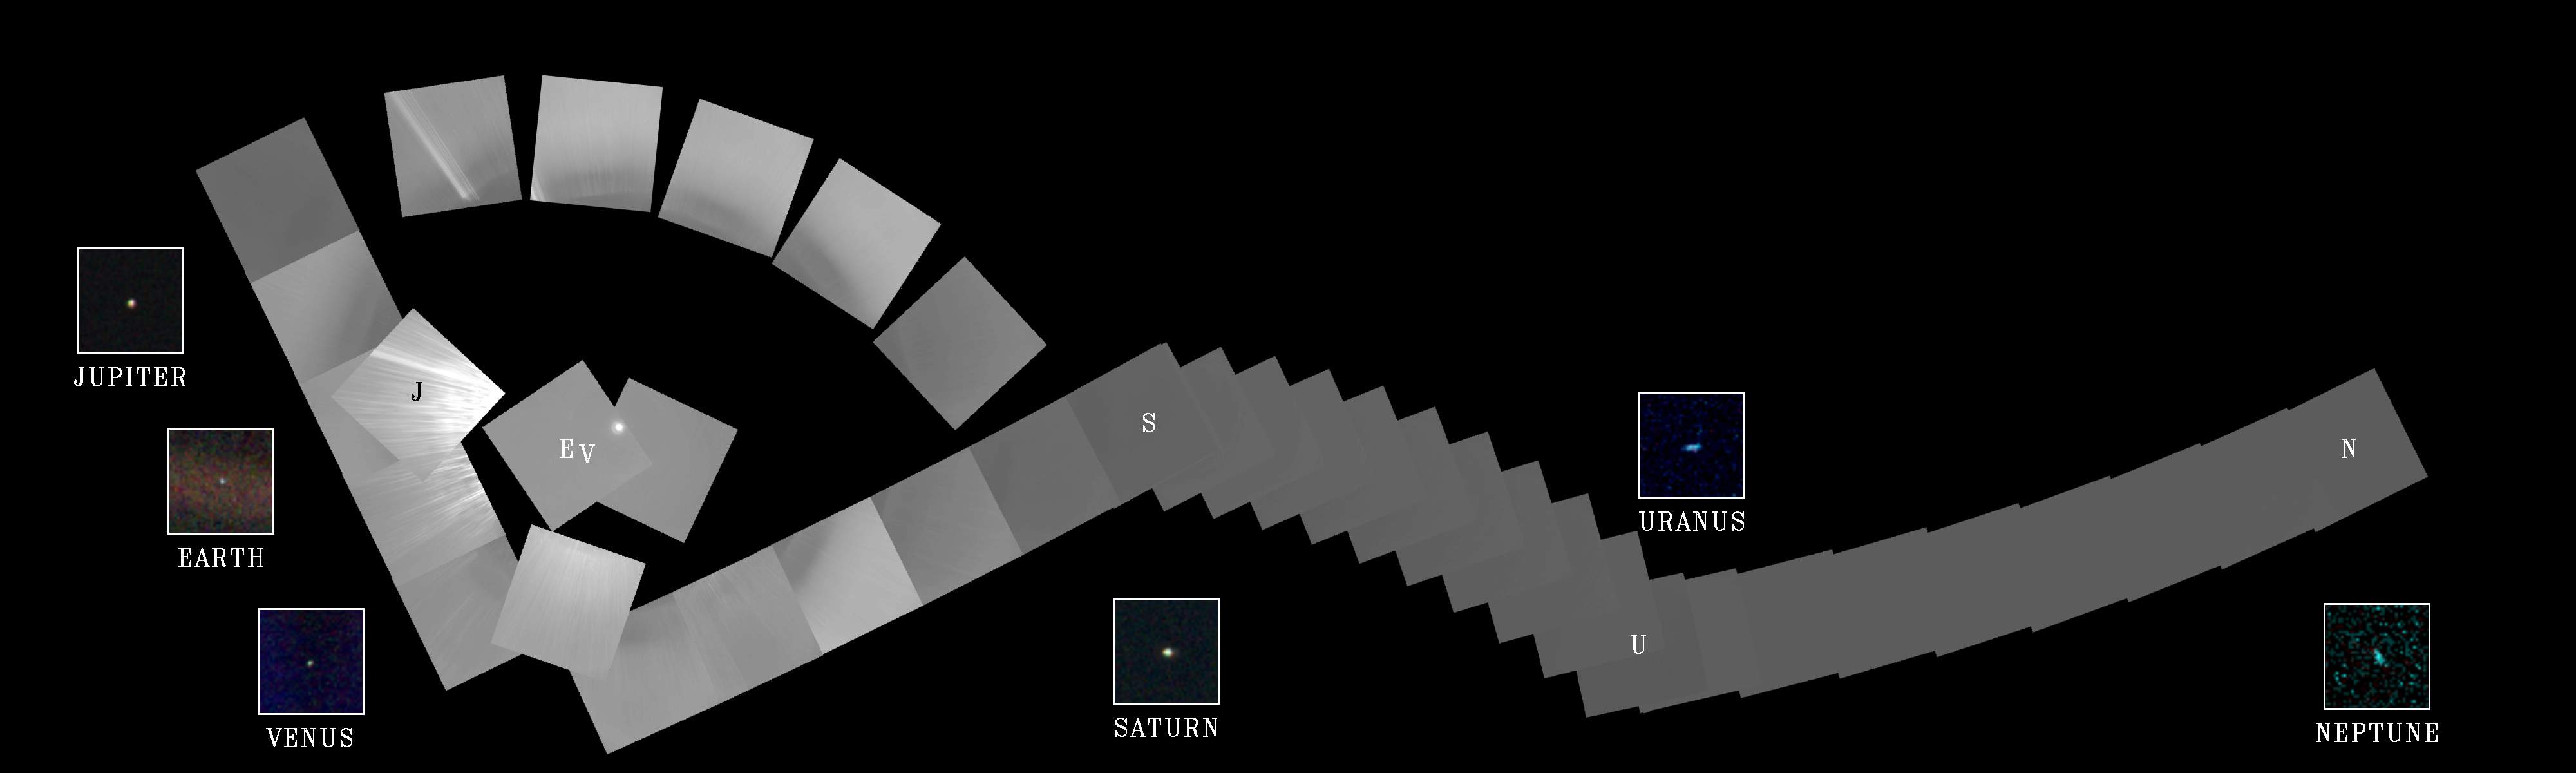

Solar System Portrait – 60 Frame Mosaic

The cameras of Voyager 1 on Feb. 14, 1990, pointed back toward the sun and took a series of pictures of the sun and the planets, making the first ever “portrait” of our solar system as seen from the outside. In the course of taking this mosaic consisting of a total of 60 frames, Voyager 1 made several images of the inner solar system from a distance of approximately 4 billion miles and about 32 degrees above the ecliptic plane. Thirty-nine wide angle frames link together six of the planets of our solar system in this mosaic. Outermost Neptune is 30 times further from the sun than Earth. Our sun is seen as the bright object in the center of the circle of frames. The wide-angle image of the sun was taken with the camera’s darkest filter (a methane absorption band) and the shortest possible exposure (5 thousandths of a second) to avoid saturating the camera’s vidicon tube with scattered sunlight. The sun is not large as seen from Voyager, only about one-fortieth of the diameter as seen from Earth, but is still almost 8 million times brighter than the brightest star in Earth’s sky, Sirius. The result of this great brightness is an image with multiple reflections from the optics in the camera. Wide-angle images surrounding the sun also show many artifacts attributable to scattered light in the optics. These were taken through the clear filter with one second exposures. The insets show the planets magnified many times. Narrow-angle images of Earth, Venus, Jupiter, Saturn, Uranus and Neptune were acquired as the spacecraft built the wide-angle mosaic. Jupiter is larger than a narrow-angle pixel and is clearly resolved, as is Saturn with its rings. Uranus and Neptune appear larger than they really are because of image smear due to spacecraft motion during the long (15 second) exposures. From Voyager’s great distance Earth and Venus are mere points of light, less than the size of a picture element even in the narrow-angle camera. Earth was a crescent only 0.12 pixel in size. Coincidentally, Earth lies right in the center of one of the scattered light rays resulting from taking the image so close to the sun.

Credit: NASA/JPL-Caltech